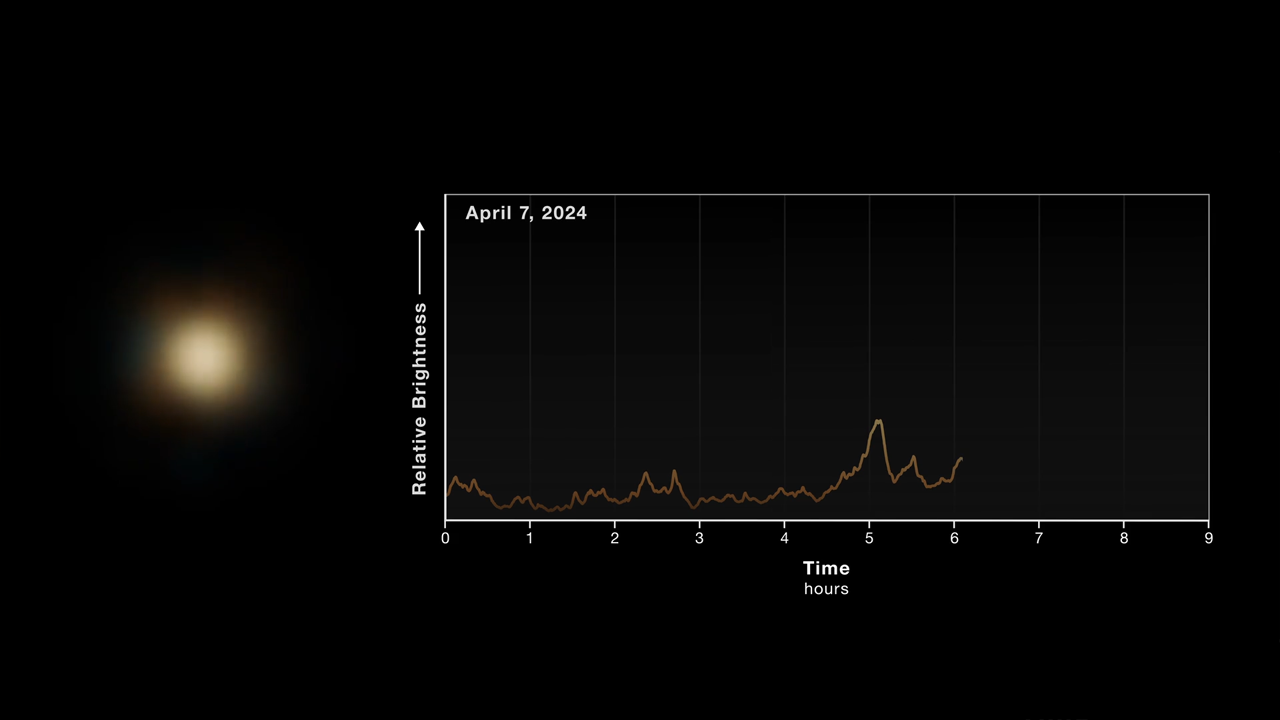

Observations and Light Curve of Sagittarius A*

This timelapse video shows observations of the Milky Way’s central black hole, known as Sagittarius A* (A-star), by NASA’s James Webb Space Telescope. At left, NIRCam (Near-Infrared Camera) images, created by combining data at wavelengths of 2.1 and 4.8 microns, show a point of light that brightens and dims randomly. At right, the brightness is plotted as a function of time. Webb detected both faint flickers and brighter flares (one of which is seen near the end of the video). This video compresses about 9 hours of observations into 30 seconds.

Credit: Video: NASA, ESA, CSA, Farhad Yusef-Zadeh (Northwestern), Howard Bushouse (STScI), Leah Hustak (STScI), Alyssa Pagan (STScI)